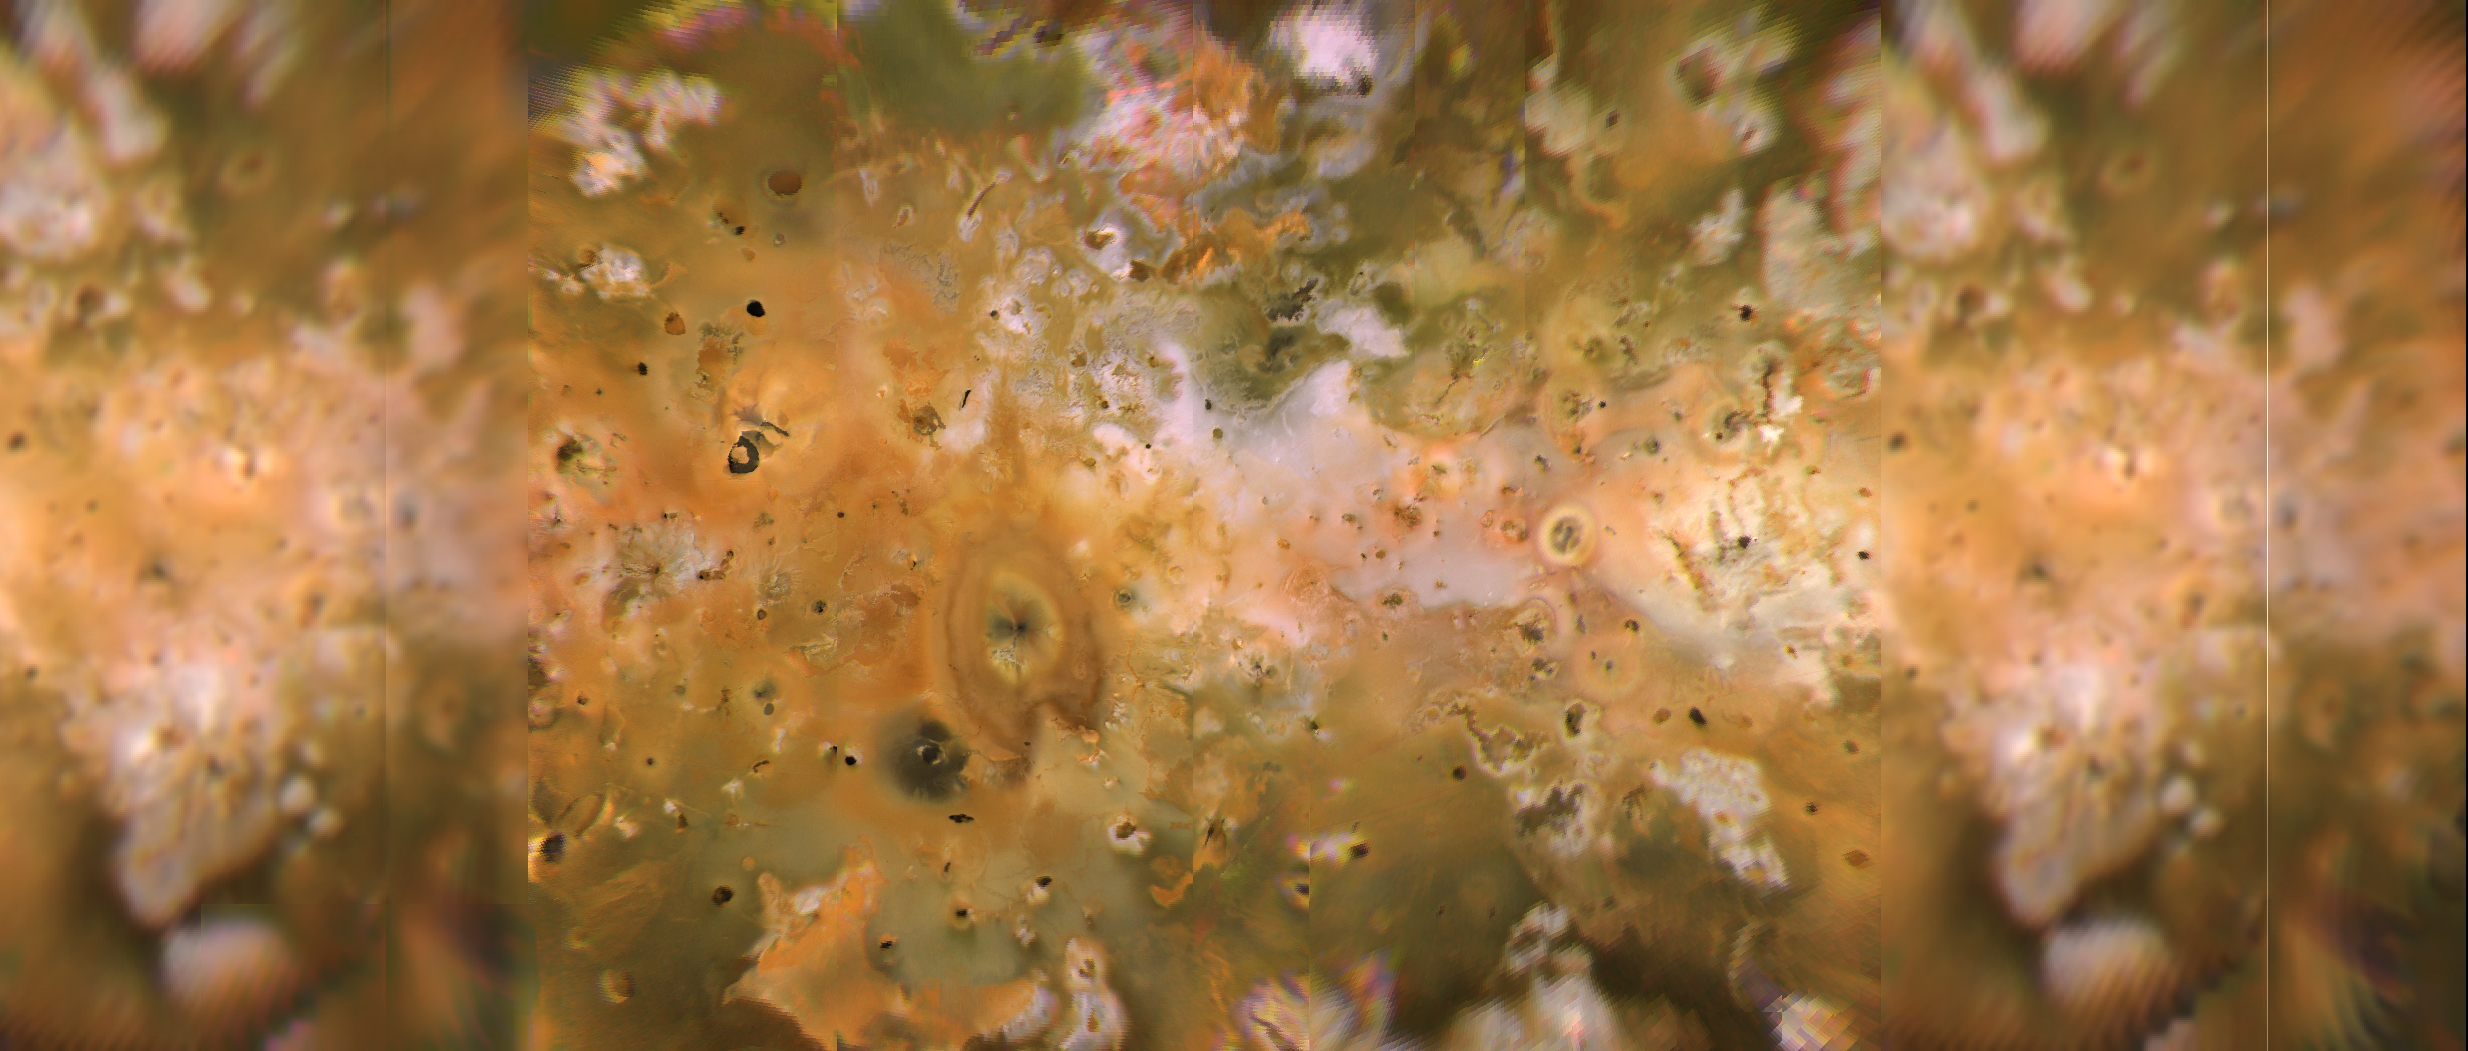

Global Mercator Mosaic

Io’s volcanic plains are shown in this Voyager 1 image mosaic which covers the area roughly from latitude 60 degrees N. to latitude 60 degrees S. and longitude 100-345. North is up. Numerous volcanic calderas, lava flows, and volcanic eruption plumes are visible here. The composition of Io’s volcanic plains and lava flows has not been determined, but they could consist dominantly of sulfur with surface frosts of sulfur dioxide or of silicates (such as basalt) encrusted with sulfur and sulfur dioxide condensates. The bright whitish patches probably consist of freshly deposited sulfur dioxide frost.

Credit: NASA/JPL/USGS